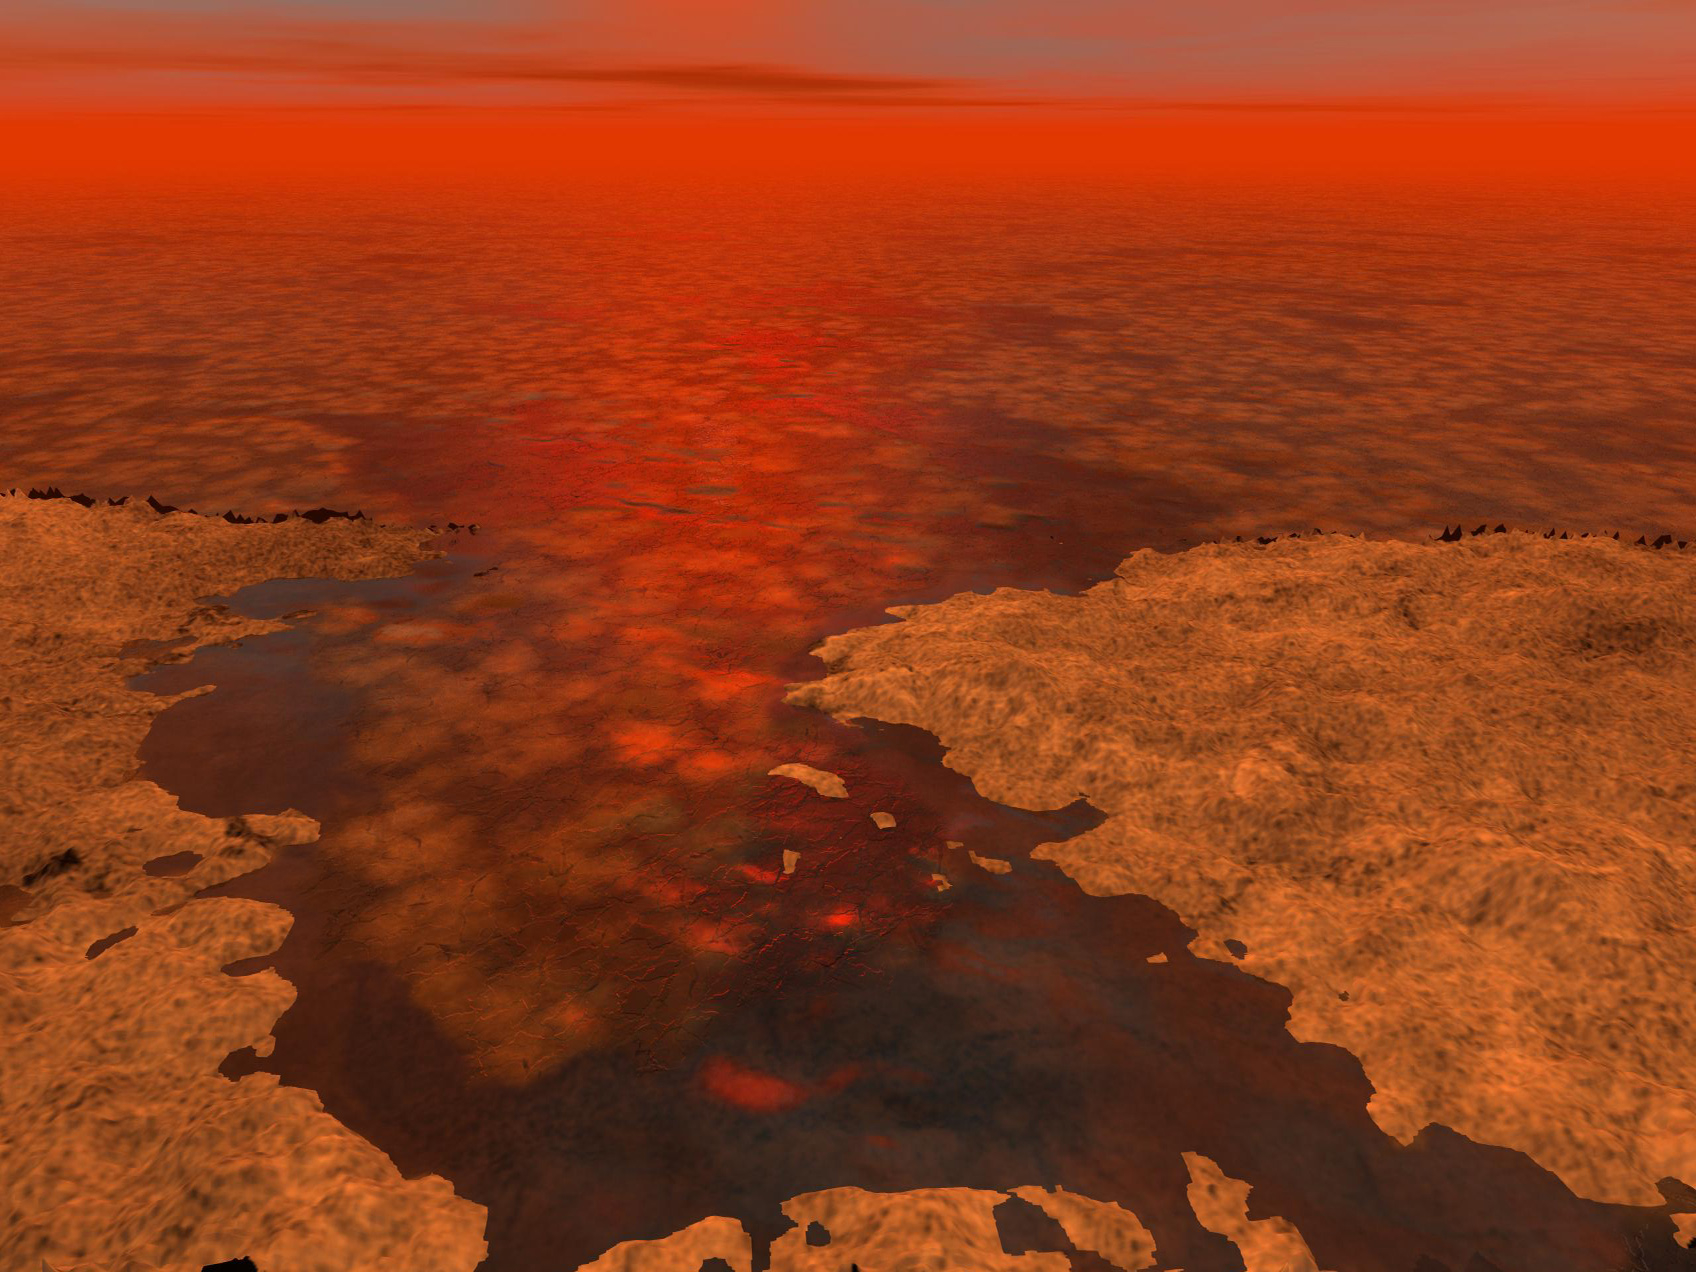

Floating Ice on Titan Lakes?

This artist’s concept envisions what hydrocarbon ice forming on a liquid hydrocarbon sea of Saturn’s moon Titan might look like. A new model from scientists on NASA’s Cassini mission suggests that clumps of methane-and-ethane-rich ice — shown here as the lighter-colored clusters — could float under some conditions.

The Cassini-Huygens mission is a cooperative project of NASA, the European Space Agency and the Italian Space Agency. NASA’s Jet Propulsion Laboratory, a division of the California Institute of Technology in Pasadena, manages the mission for NASA’s Science Mission Directorate, Washington, DC. The Cassini orbiter was designed, developed and assembled at JPL.

Credit: NASA/JPL-Caltech/USGS